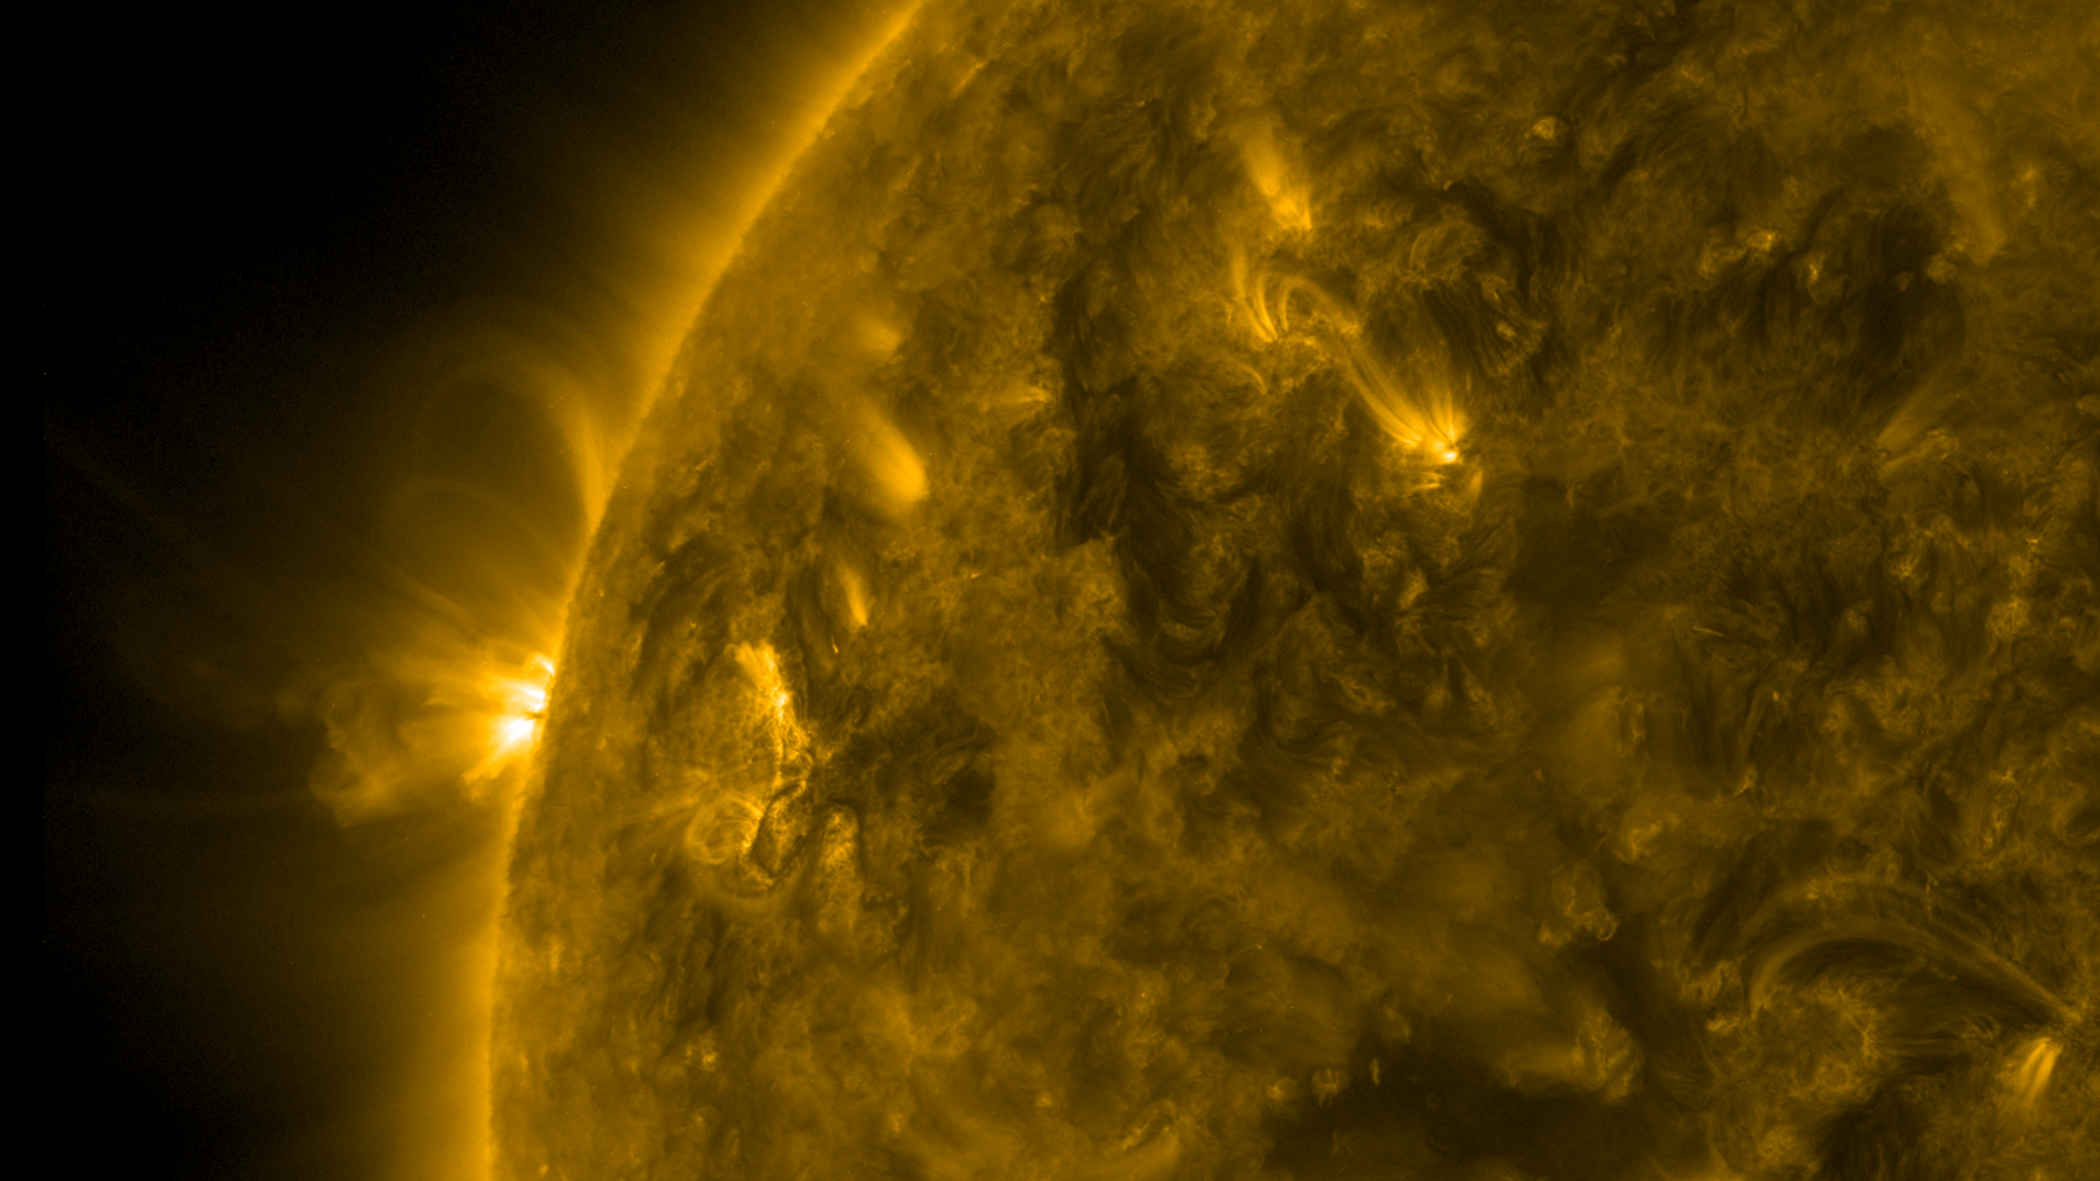

Dynamic Loops in Profile

As an active region rotated into view, we were able to observe well-defined magnetic loops gyrating above the sun (Mar, 23-24, 2017). These loops appear because charged particles spinning along the magnetic field lines above this active region are made visible in this wavelength of extreme ultraviolet light. The video clip covers about a day and a half of activity.

Movies
PIA21583_DynamicLoops171_big.mp4
PIA21583_DynamicLoops171_sm.mp4

SDO is managed by NASA’s Goddard Space Flight Center, Greenbelt, Maryland, for NASA’s Science Mission Directorate, Washington. Its Atmosphere Imaging Assembly was built by the Lockheed Martin Solar Astrophysics Laboratory (LMSAL), Palo Alto, California.

Credit: NASA/GSFC/Solar Dynamics Observatory